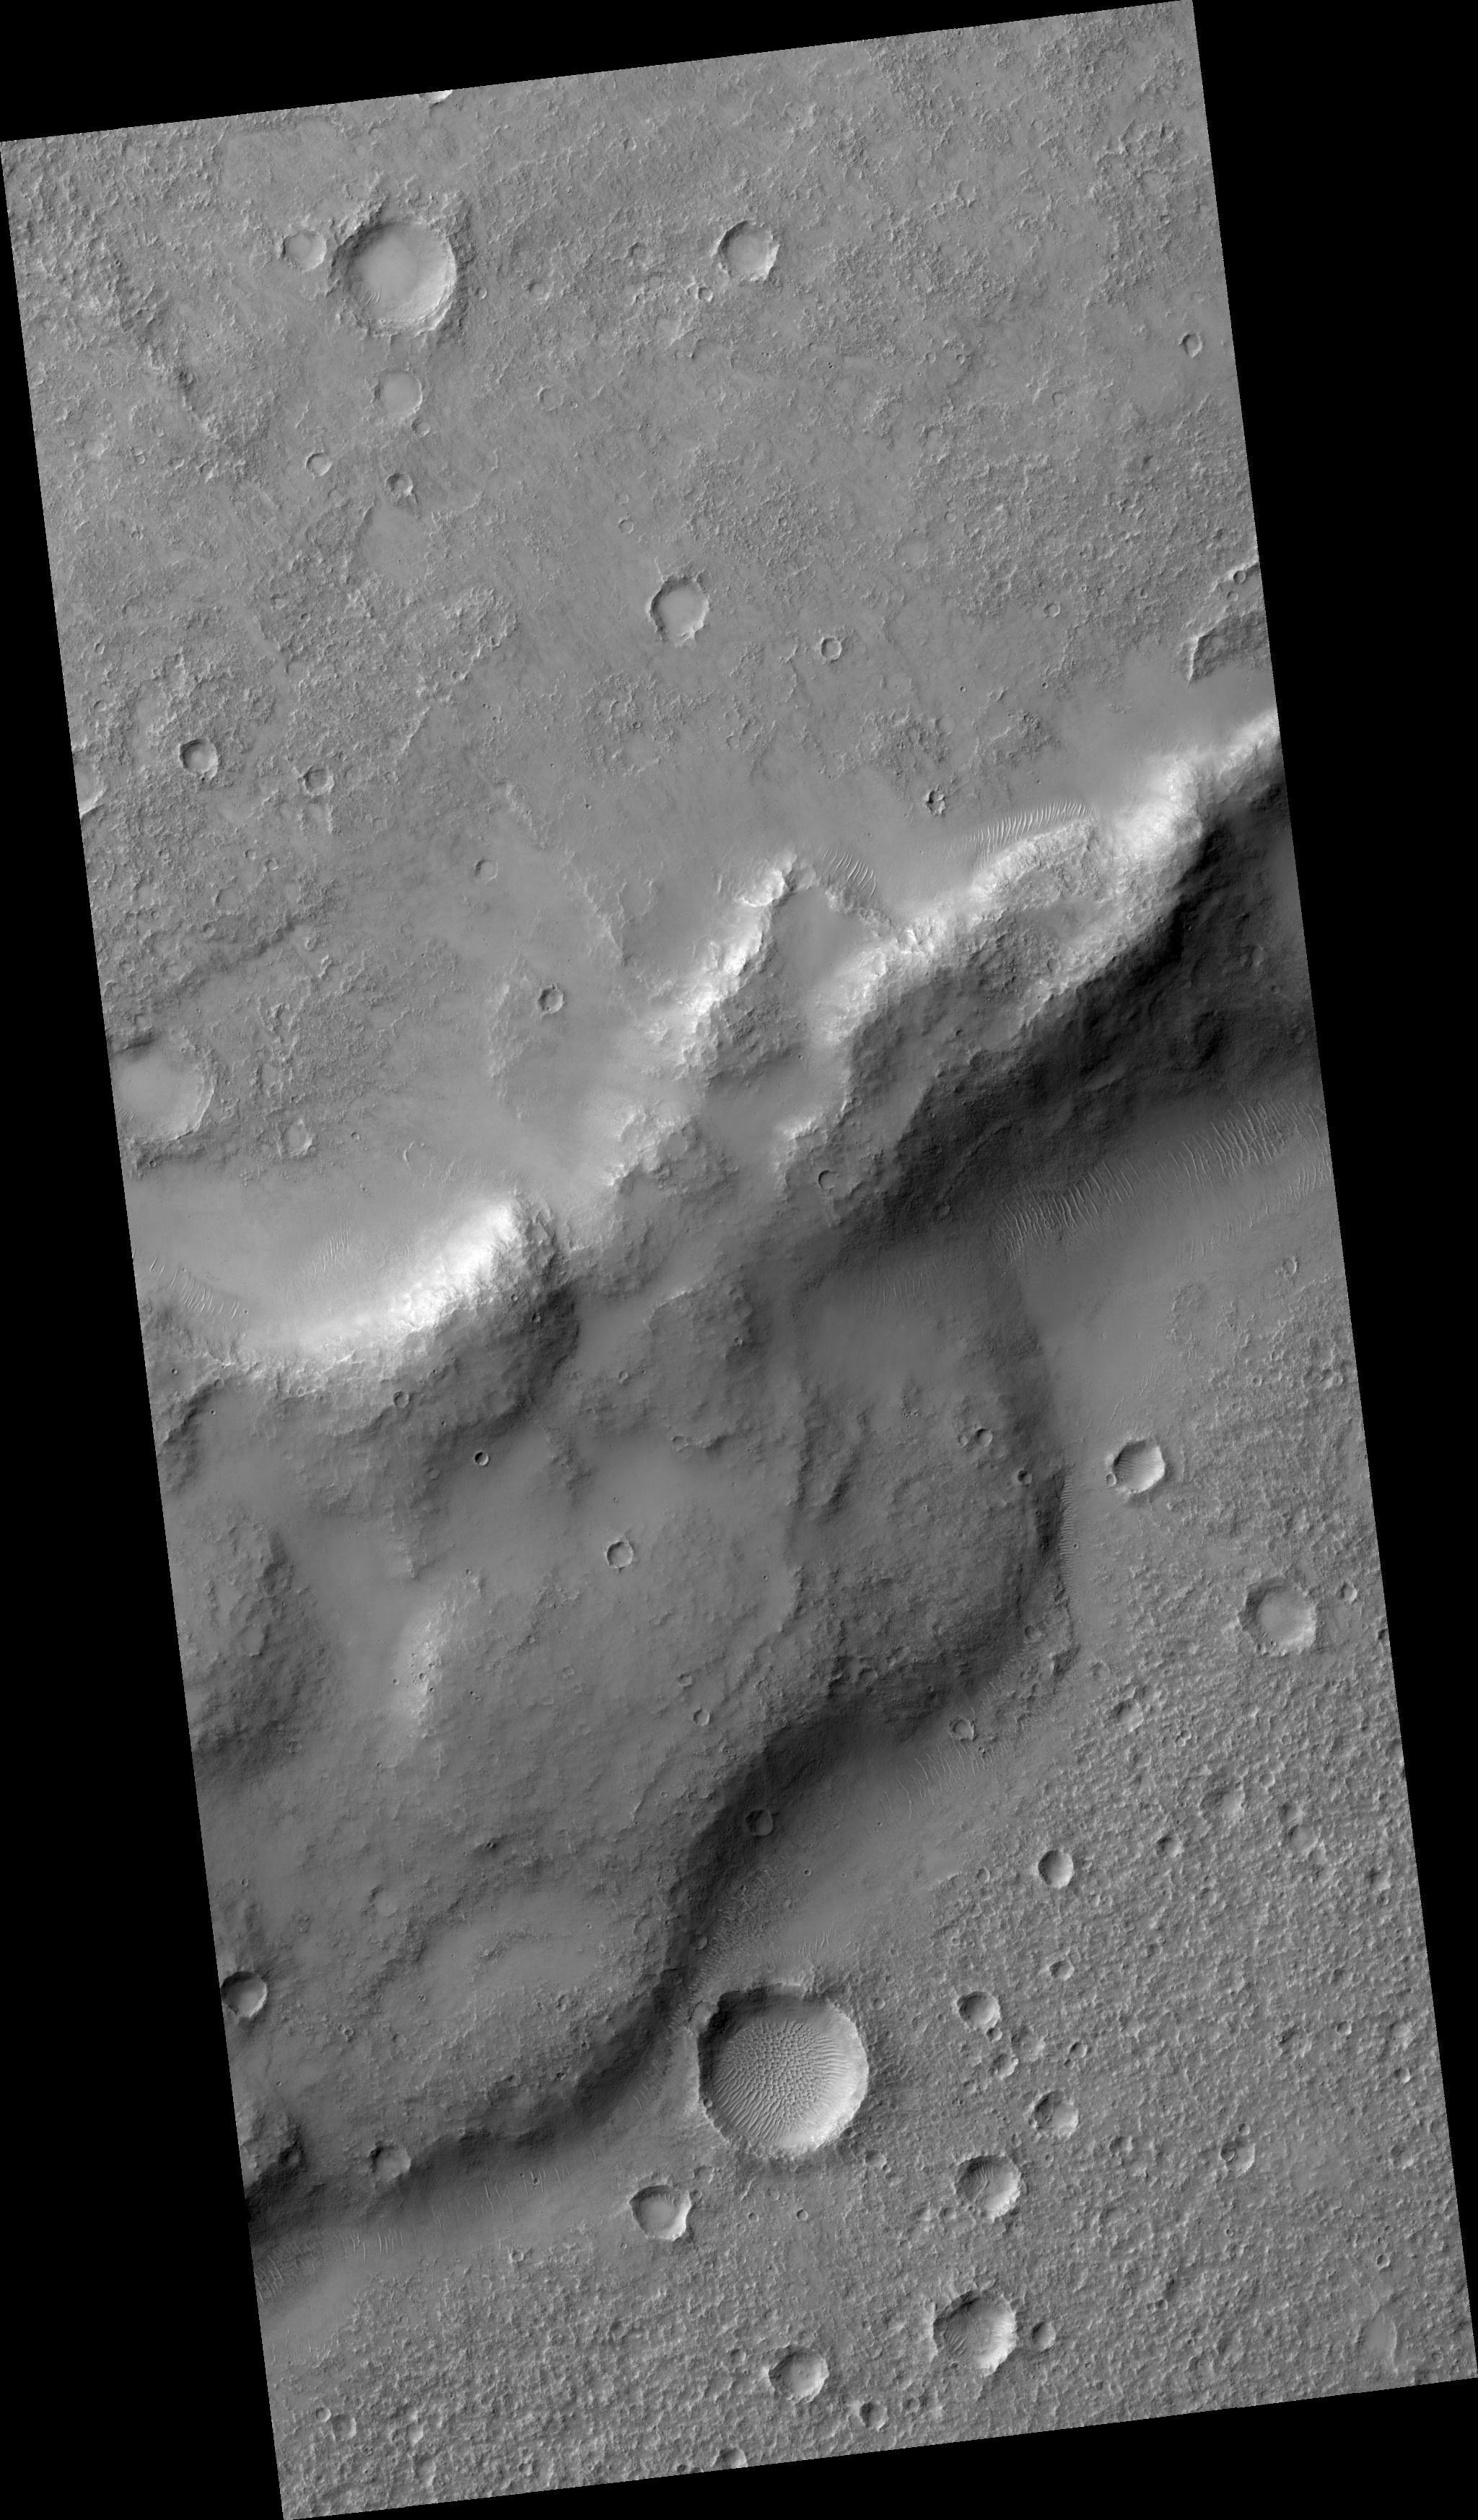

Wrinkle Ridges in Solis Planum

Image PSP_001483_1545 was taken by the High Resolution Imaging Science Experiment (HiRISE) camera onboard the Mars Reconnaissance Orbiter spacecraft on November 20, 2006. The complete image is centered at -25.1 degrees latitude, 276.5 degrees East longitude. The range to the target site was 249.3 km (155.8 miles). At this distance the image scale is 49.9 cm/pixel (with 2 x 2 binning) so objects ~150 cm across are resolved. The image shown here has been map-projected to 50 cm/pixel and north is up. The image was taken at a local Mars time of 3:36 PM and the scene is illuminated from the west with a solar incidence angle of 67 degrees, thus the sun was about 23 degrees above the horizon. At a solar longitude of 138.0 degrees, the season on Mars is Northern Summer.

NASA’s Jet Propulsion Laboratory, a division of the California Institute of Technology in Pasadena, manages the Mars Reconnaissance Orbiter for NASA’s Science Mission Directorate, Washington. Lockheed Martin Space Systems, Denver, is the prime contractor for the project and built the spacecraft. The High Resolution Imaging Science Experiment is operated by the University of Arizona, Tucson, and the instrument was built by Ball Aerospace and Technology Corp., Boulder, Colo.

Credit: NASA/JPL/Univ. of Arizona